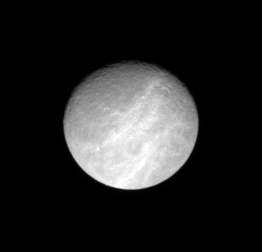

Trailing Rhea

The Cassini spacecraft observes the wispy terrain that covers the trailing side of Rhea.

North on Rhea (1,528 kilometers, or 949 miles across) is up and rotated 27 degrees to the right.

The image was taken in visible light with the Cassini spacecraft narrow-angle camera on Dec. 22, 2007. The view was obtained at a distance of approximately 1.9 million kilometers (1.2 million miles) from Rhea and at a Sun-Rhea-spacecraft, or phase, angle of 22 degrees. Image scale is 11 kilometers (7 miles) per pixel.

The Cassini-Huygens mission is a cooperative project of NASA, the European Space Agency and the Italian Space Agency. The Jet Propulsion Laboratory, a division of the California Institute of Technology in Pasadena, manages the mission for NASA’s Science Mission Directorate, Washington, D.C. The Cassini orbiter and its two onboard cameras were designed, developed and assembled at JPL. The imaging operations center is based at the Space Science Institute in Boulder, Colo.

Credit: NASA/JPL/Space Science Institute